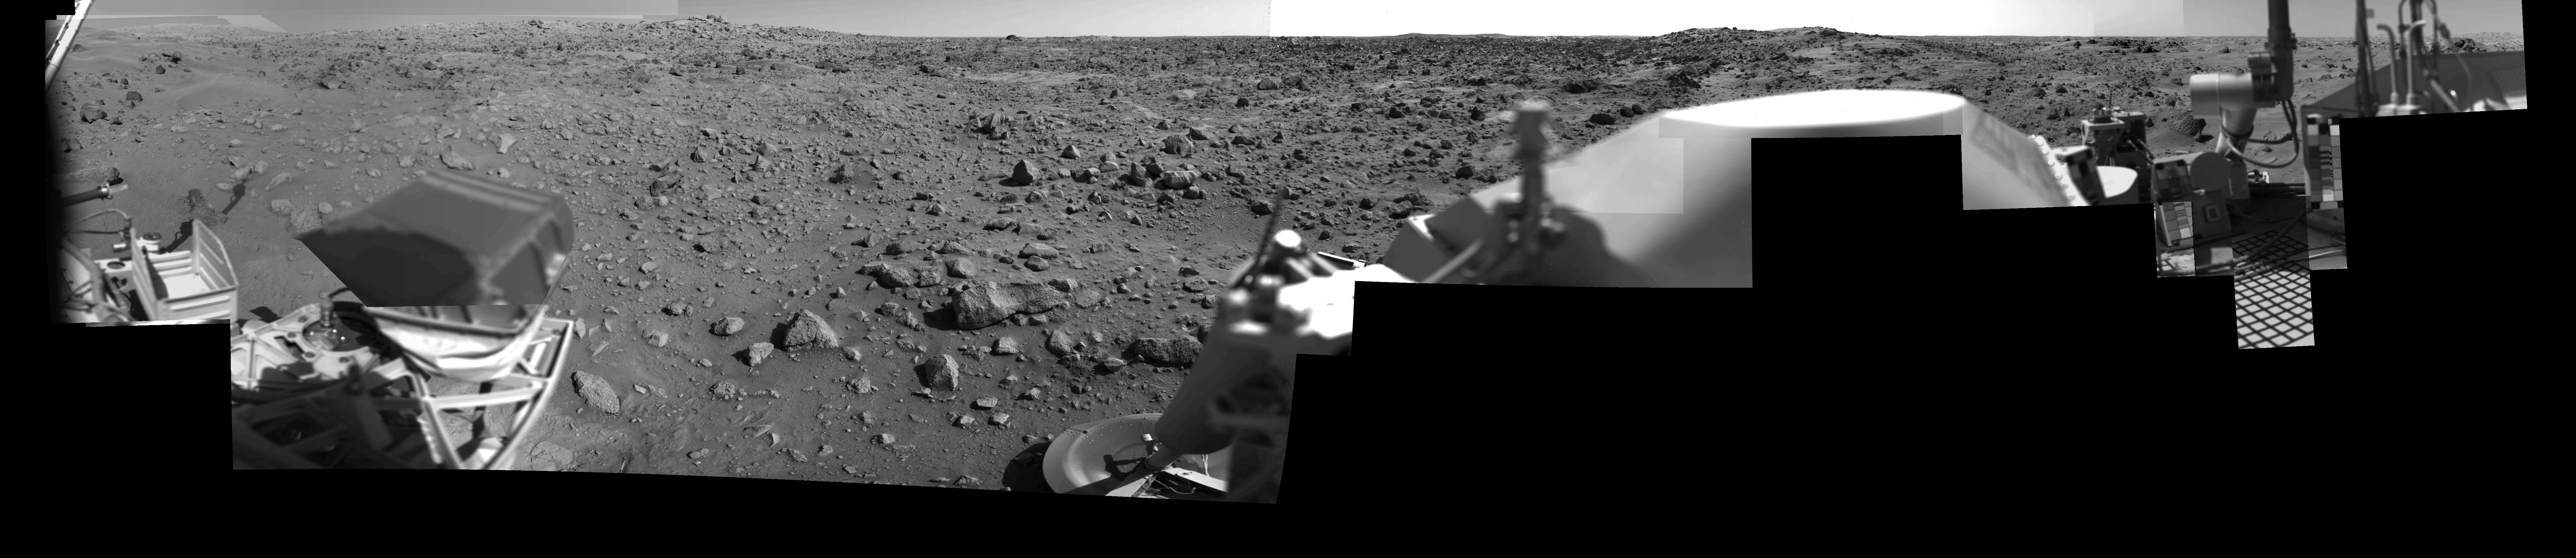

Afternoon on Chryse Planitia – Viking Lander 1 Camera 2 Mosaic

During the Viking Mission, the Viking Lander Camera System acquired many high-resolution images of the scene at Chryse Planitia. Using individual camera events, which occurred on many days throughout the mission, computer mosaics have been created for the site as viewed by each of the two cameras on the spacecraft. Two sets of mosaics were produced of Chryse Planitia; one pair for camera 1 and 2 images acquired in the early morning and one pair for camera 1 and 2 images acquired in the mid-afternoon.

Each complete mosaiced scene extends 342.5 degrees in azimuth, and from approximately 5 degrees above the horizon to 60 degrees below. A complete mosaic incorporated approximately 15 million picture elements (pixels). This mosaic was produced in the early morning (14:00-15:30) by the Camera 2 system on Viking Lander 1. See PIA03165 for the afternoon Camera 1 mosaic and PIA03163 and PIA03164 for the morning mosaics.

Credit: NASA/JPL